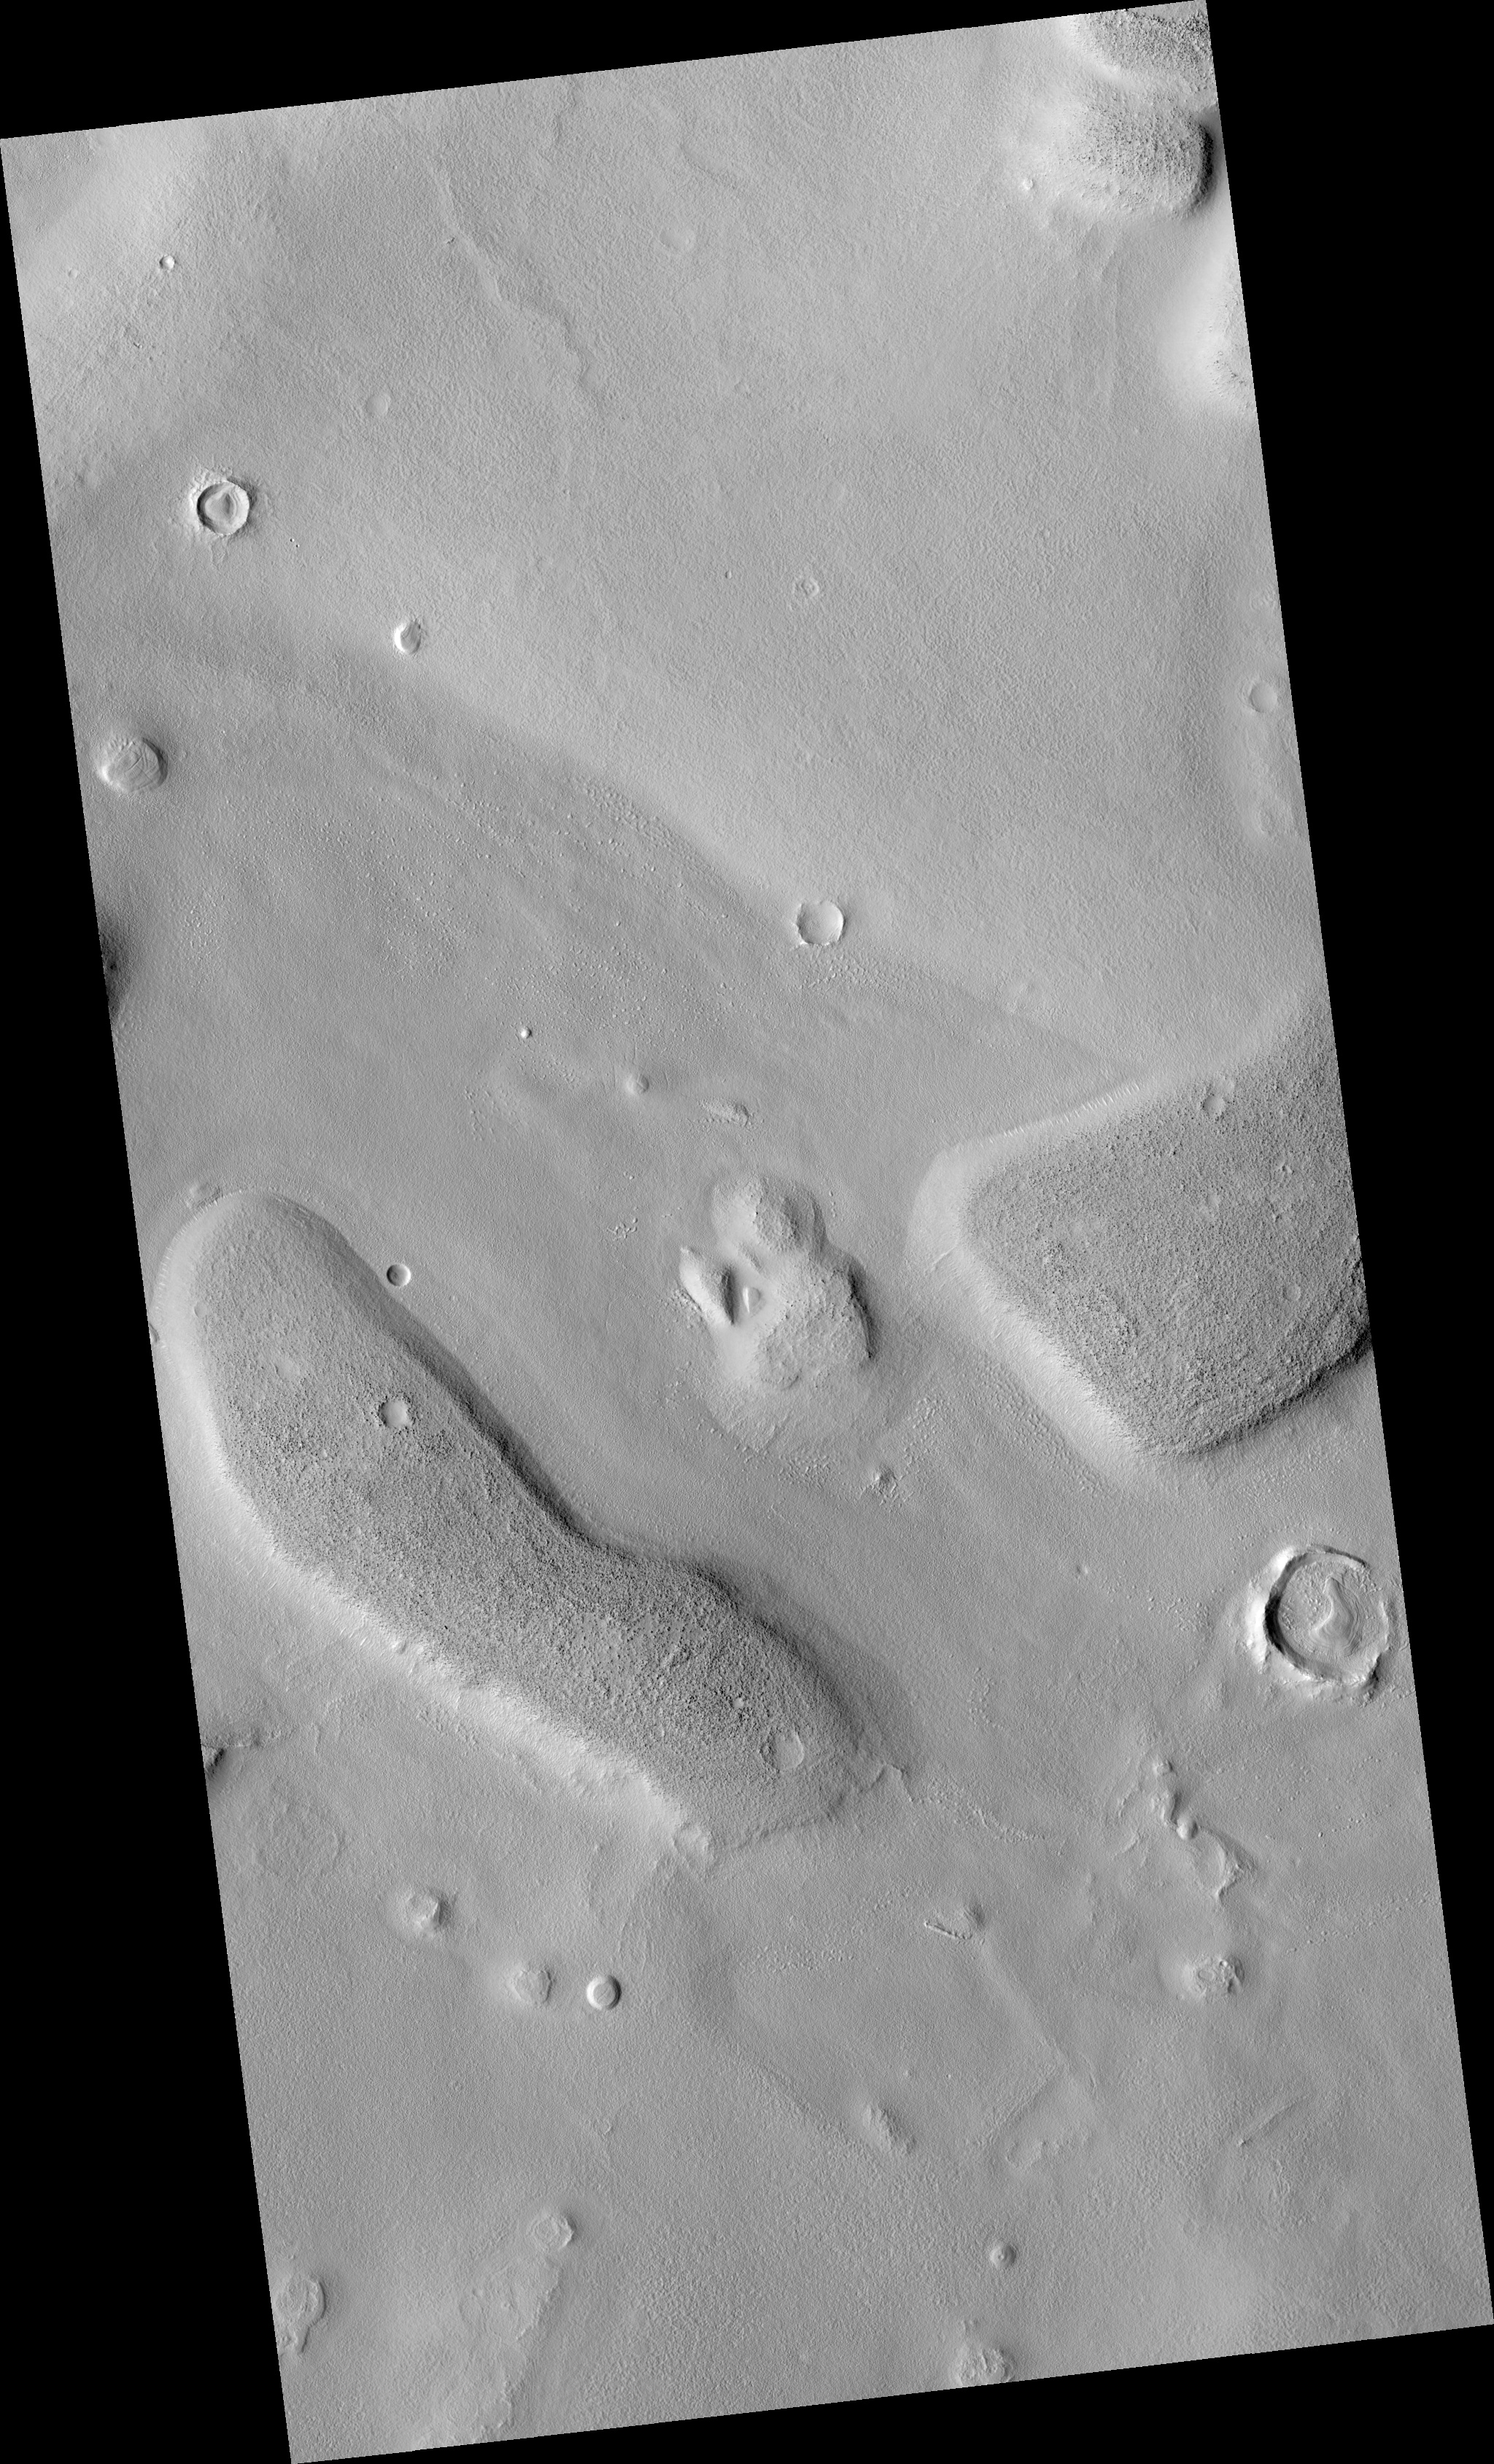

Unusual Structure on Crater Rim in West Utopia Planitia

This HiRISE image is PSP_001503_2180.

Observation Geometry
Acquisition date: 11 November 2006
Local Mars time: 3:23 PM
Degrees latitude (centered): 37.5 °
Degrees longitude (East): 82.8 °
Range to target site: 293.5 km (183.5 miles)
Original image scale range: 29.4 cm/pixel(with 1 x 1 binning) so objects ~88 cm across are resolved
Map-projected scale: 25 cm/pixel and north is up
Map-projection: EQUIRECTANGULAR
Emission angle: 0.3 °
Phase angle: 49.5 °
Solar incidence angle: 49 °, with the Sun about 41 ° above the horizon
Solar longitude: 138.8 °, Northern Summer

NASA’s Jet Propulsion Laboratory, a division of the California Institute of Technology in Pasadena, manages the Mars Reconnaissance Orbiter for NASA’s Science Mission Directorate, Washington. Lockheed Martin Space Systems, Denver, is the prime contractor for the project and built the spacecraft. The High Resolution Imaging Science Experiment is operated by the University of Arizona, Tucson, and the instrument was built by Ball Aerospace and Technology Corp., Boulder, Colo.

Credit: NASA/JPL/Univ. of Arizona